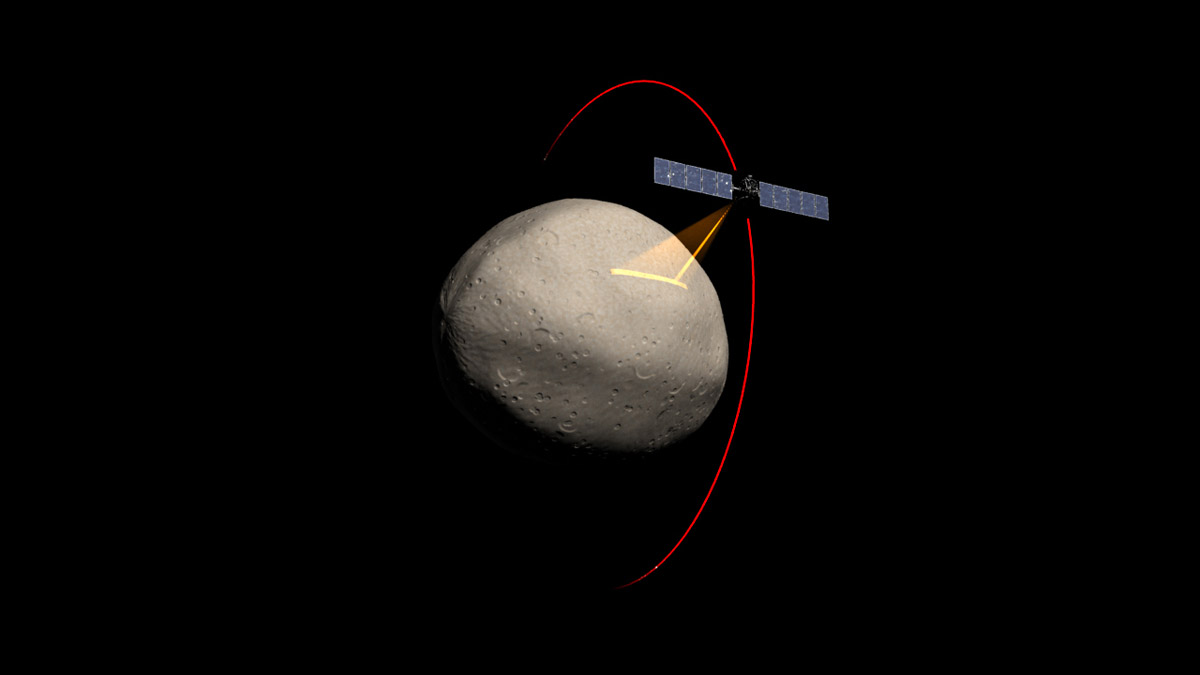

Dawn Spacecraft Gathering Spectral Data from Vesta (Artist’s Concept)

Artist’s concept of the Dawn spacecraft gathering spectral data from Vesta.

Dawn, part of NASA’s Discovery Program of competitively selected missions, was launched in 2007 to orbit the large asteroid Vesta and the dwarf planet Ceres. The two bodies have very different properties from each other. By observing them both with the same set of instruments, Dawn will probe the early solar system and specify the properties of each body.

The Dawn mission to Vesta and Ceres is managed by JPL, a division of the California Institute of Technology in Pasadena, for NASA’s Science Mission Directorate, Washington. The University of California, Los Angeles, is responsible for overall Dawn mission science. Other scientific partners include Planetary Science Institute, Tucson, Ariz.; Max Planck Institute for Solar System Research, Katlenburg-Lindau, Germany; DLR Institute for Planetary Research, Berlin; Italian National Institute for Astrophysics, Rome; and the Italian Space Agency. Orbital Sciences Corporation of Dulles, Va., designed and built the Dawn spacecraft.

Credit: NASA/JPL